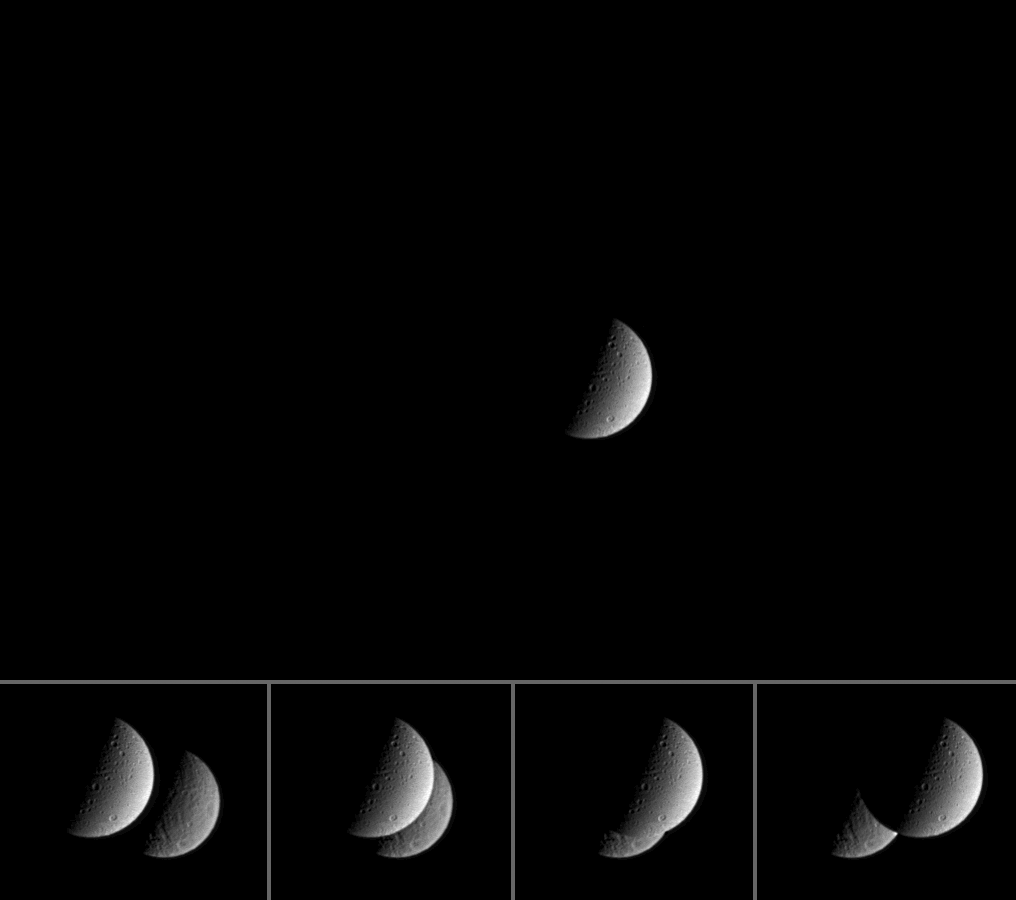

Cassini’s Private Eclipse

Closed Caption Animation

For this movie, Cassini pointed its cameras toward Saturn’s moon Dione to witness its distant sibling moon Rhea briefly pass behind in a series of 32 individual frames taken over 17 minutes. Four individual frames from the eclipse are shown at bottom.

Rhea (1,528 kilometers, or 949 miles across) is larger than Dione (1,118 kilometers, or 695 miles across), but also is farther away as seen here, which explains why the two moons appear to be roughly the same angular size.

The view shows principally the anti-Saturn side of Dione, and the Saturn-facing side of far-off Rhea.

The images in this movie were taken in visible light with the Cassini spacecraft narrow-angle camera on Feb. 20, 2005, at a distance of approximately 1.5 million kilometers (900,000 miles) from Dione and about 2.3 million kilometers (1.4 million miles) from Rhea. The image scale is approximately 9 kilometers (6 miles) per pixel on Dione and 14 kilometers (9 miles) per pixel on Rhea.

The Cassini-Huygens mission is a cooperative project of NASA, the European Space Agency and the Italian Space Agency. The Jet Propulsion Laboratory, a division of the California Institute of Technology in Pasadena, manages the mission for NASA’s Science Mission Directorate, Washington, D.C. The Cassini orbiter and its two onboard cameras were designed, developed and assembled at JPL. The imaging team is based at the Space Science Institute, Boulder, Colo.

Credit: NASA/JPL/Space Science Institute